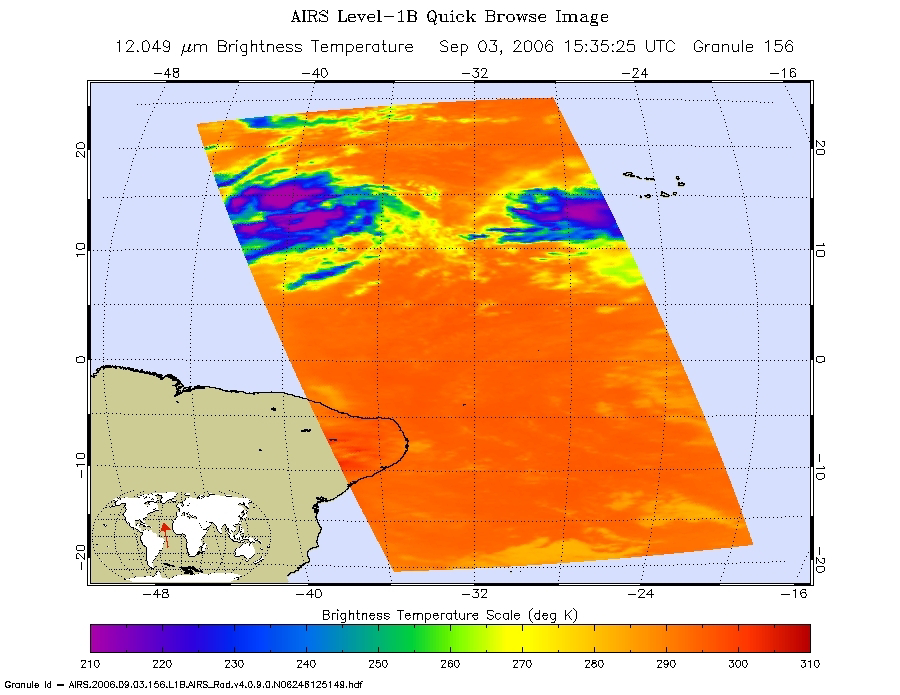

Tropical Depression 6 (Florence) in the Atlantic

These infrared, microwave, and visible images were created with data retrieved by the Atmospheric Infrared Sounder (AIRS) on NASA’s Aqua satellite.

Infrared Image
Because infrared radiation does not penetrate through clouds, AIRS infrared images show either the temperature of the cloud tops or the surface of the Earth in cloud-free regions. The lowest temperatures (in purple) are associated with high, cold cloud tops that make up the top of the storm. In cloud-free areas the AIRS instrument will receive the infrared radiation from the surface of the Earth, resulting in the warmest temperatures (orange/red).

Microwave Image
AIRS data used to create the microwave images come from the microwave radiation emitted by Earth’s atmosphere which is then received by the instrument. It shows where the heaviest rainfall is taking place (in blue) in the storm. Blue areas outside of the storm, where there are either some clouds or no clouds, indicate where the sea surface shines through.

Vis/NIR Image
The AIRS instrument suite contains a sensor that captures light in the visible/near-infrared portion of the electromagnetic spectrum. These “visible” images are similar to a snapshot taken with your camera.

About AIRS
The Atmospheric Infrared Sounder, AIRS, in conjunction with the Advanced Microwave Sounding Unit, AMSU, senses emitted infrared and microwave radiation from Earth to provide a three-dimensional look at Earth’s weather and climate. Working in tandem, the two instruments make simultaneous observations all the way down to Earth’s surface, even in the presence of heavy clouds. With more than 2,000 channels sensing different regions of the atmosphere, the system creates a global, three-dimensional map of atmospheric temperature and humidity, cloud amounts and heights, greenhouse gas concentrations, and many other atmospheric phenomena. Launched into Earth orbit in 2002, the AIRS and AMSU instruments fly onboard NASA’s Aqua spacecraft and are managed by NASA’s Jet Propulsion Laboratory in Pasadena, Calif., under contract to NASA. JPL is a division of the California Institute of Technology in Pasadena.

Credit: NASA/JPL